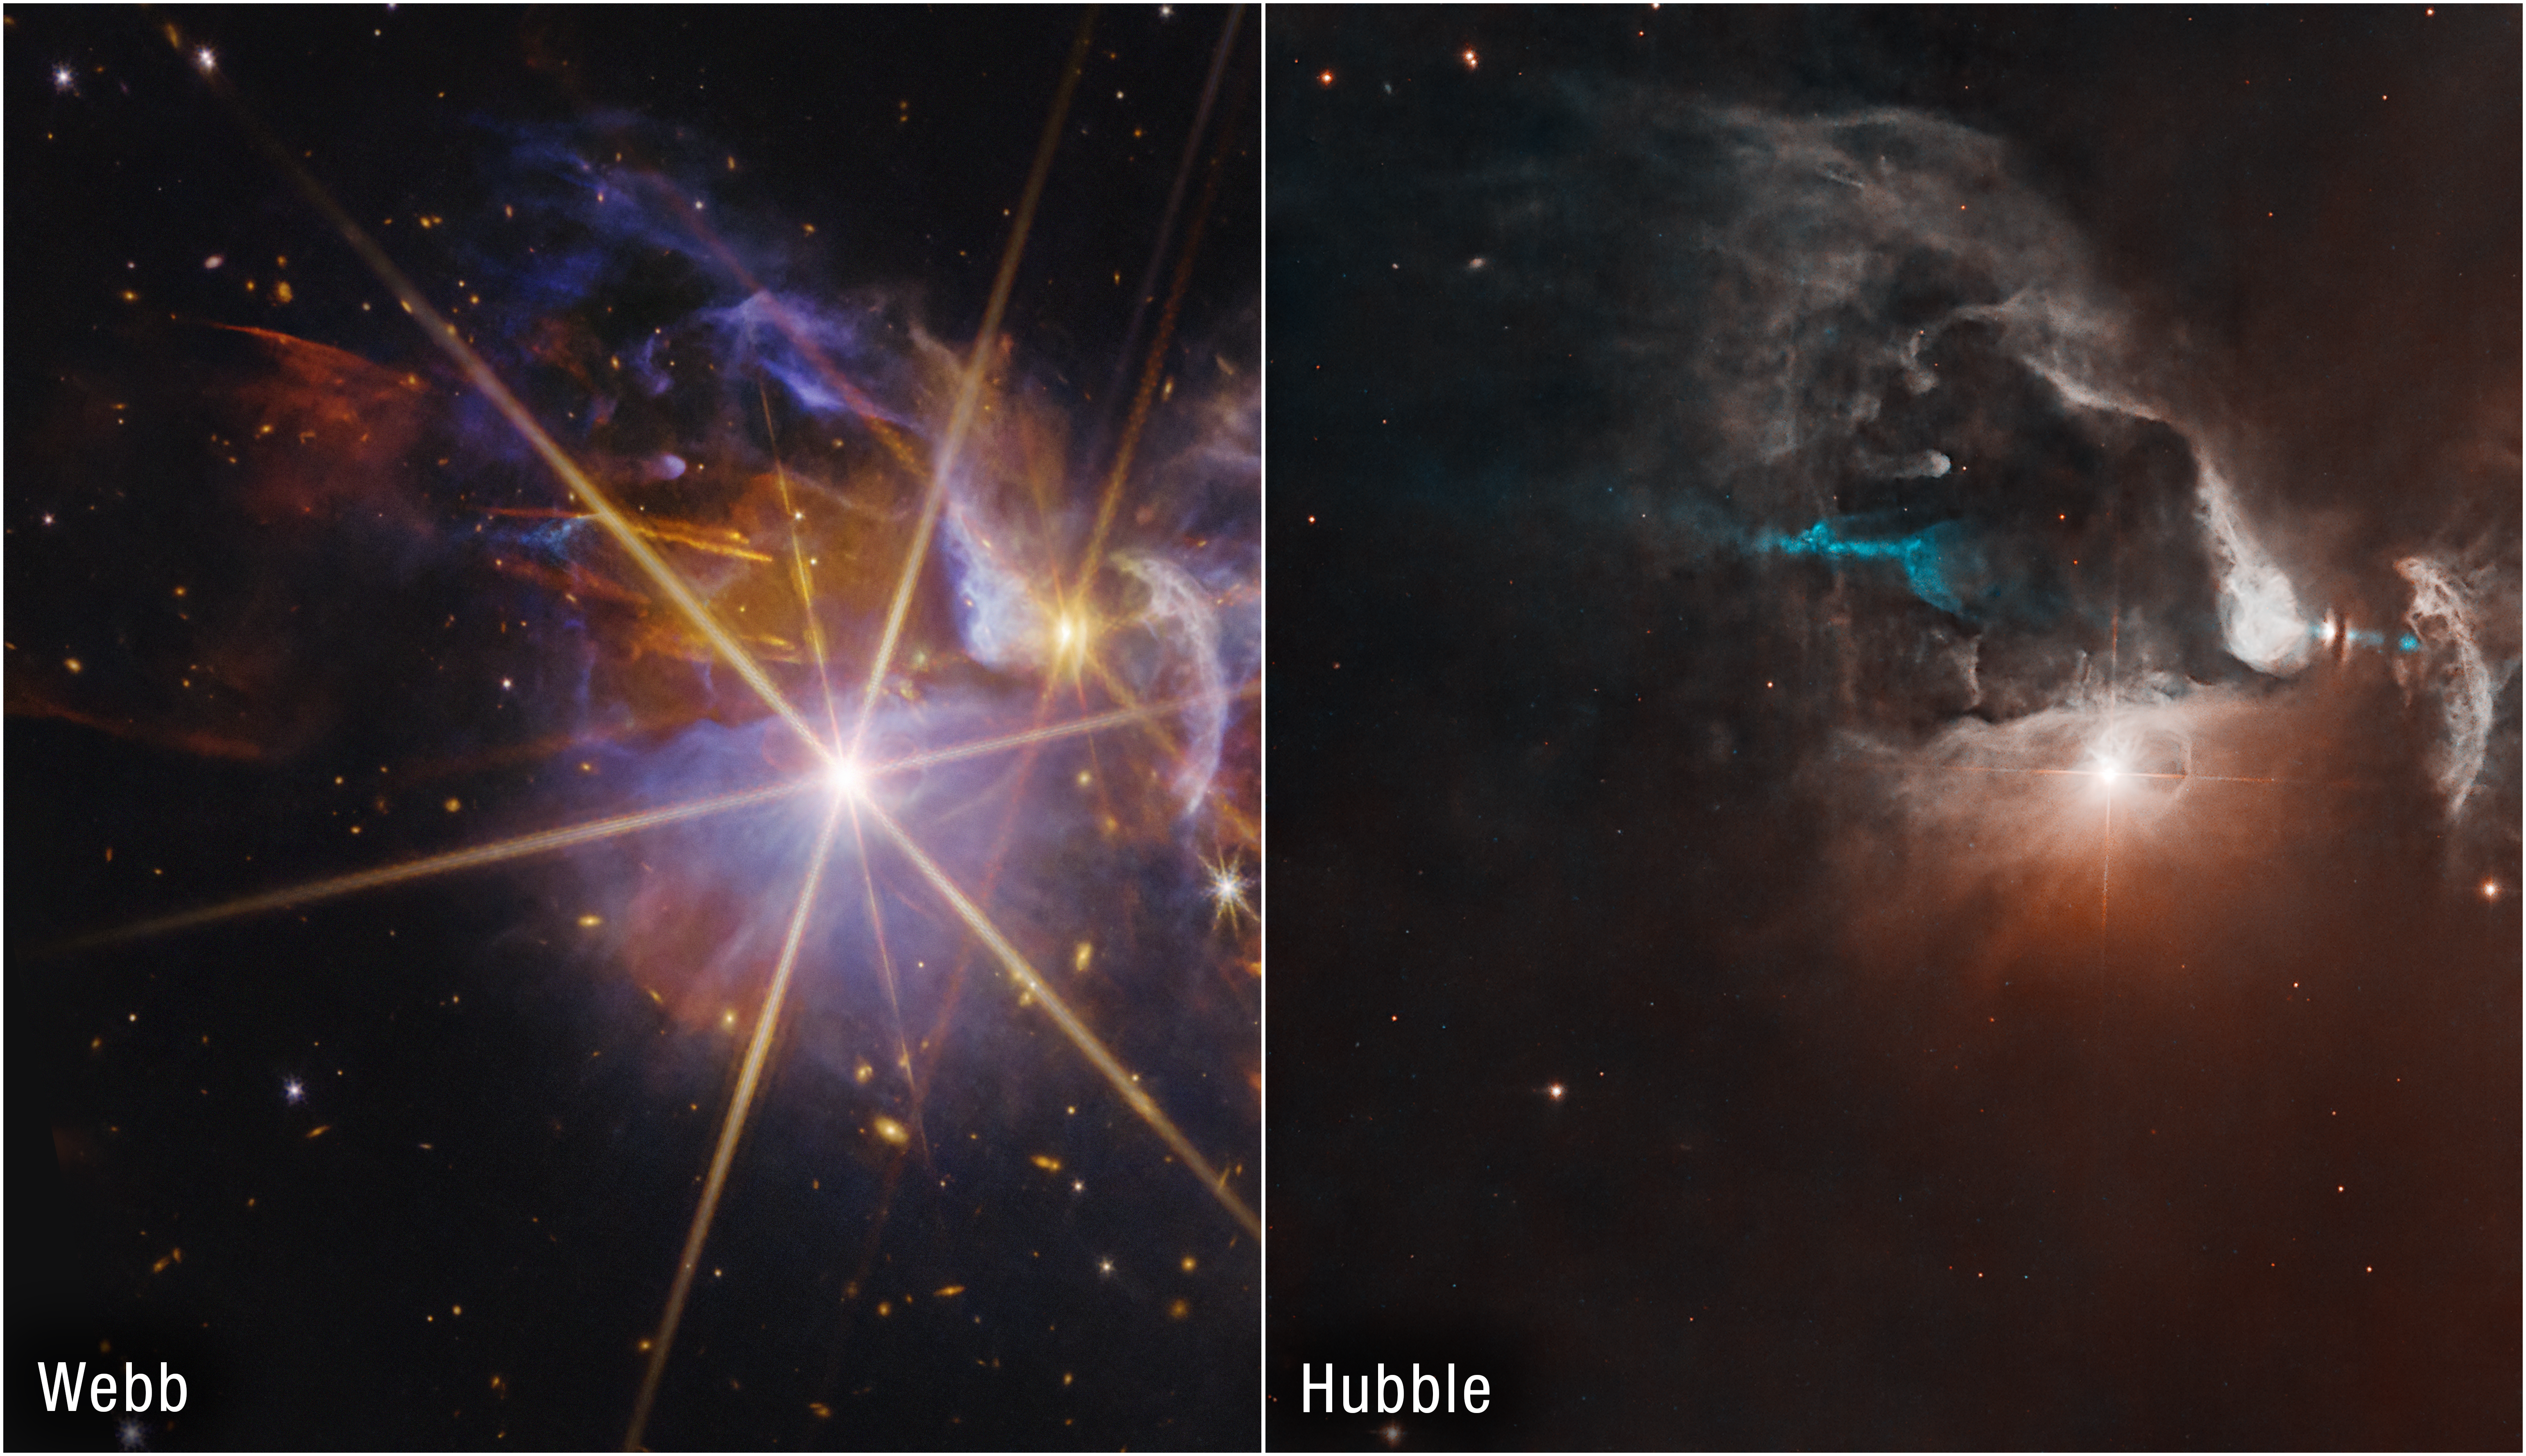

FS Tau Side-by-Side (Webb and Hubble Image)

This side-by-side image compares NASA’s Hubble and James Webb space telescopes’ observations of star system FS Tau. Hubble’s observation provides a clear view of protostar FS Tau B, its dusty protoplanetary disk, and an astrophysical jet, assigned the color cyan in this image. However, the visible light from background stars and galaxies is extinguished by thick clouds of dust in the region.

In infrared light, Webb can see through the dust to reveal the scene in greater detail, including FS Tau A, a pair of protostars that creates the largest diffraction pattern slightly to the left of center, and FS Tau B, the protostar slightly right of center. The reddish-orange outflows are most likely being emitted by FS Tau B. The star’s jets are responsible for compressing some of the nearby dust, creating ridges seen here as light blue. Webb also reveals a tapestry of background galaxies, which vary in color depending on the amount of dust in the foreground.

Credit: Image: NASA, ESA, CSA, STScI; Image Processing: Alyssa Pagan (STScI)